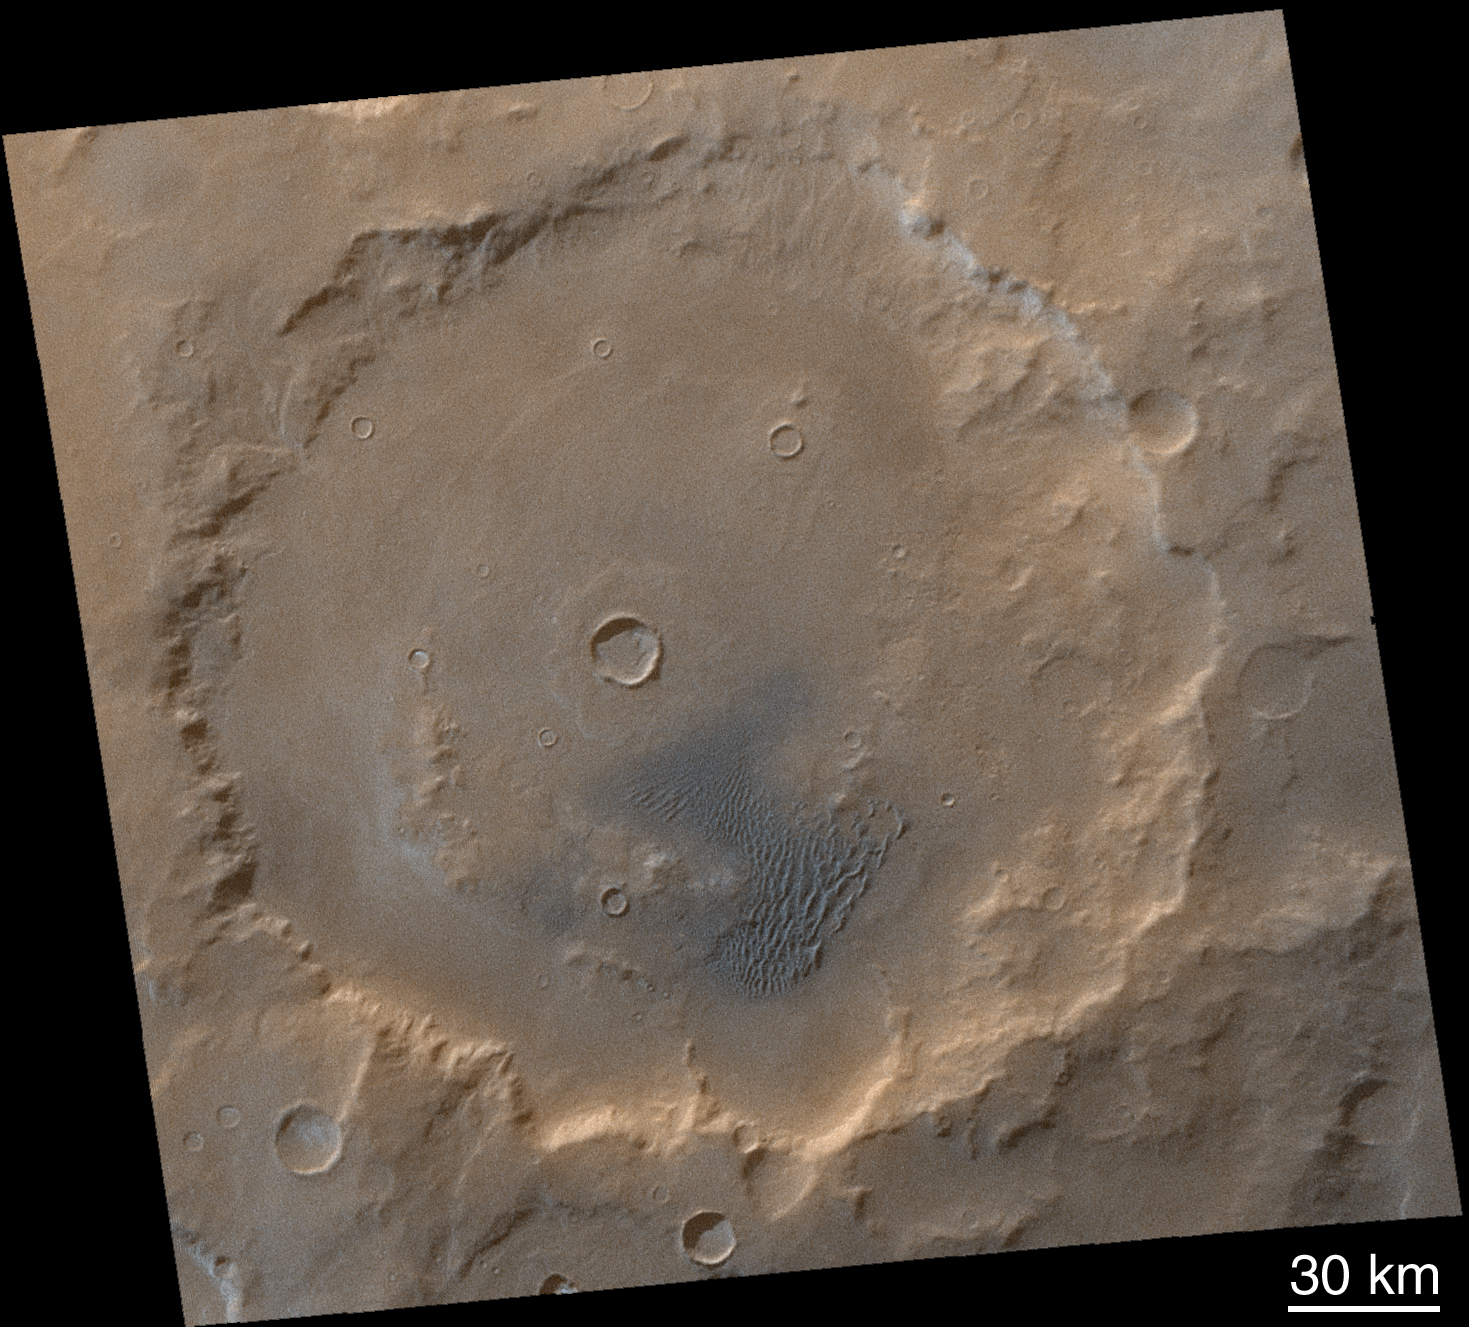

Winter Frosted Dunes in Kaiser Crater

As the Mars Global Surveyor Primary Mission draws to an end, the southern hemisphere of Mars is in the depths of winter. At high latitudes, it is dark most, if not all, of the day. Even at middle latitudes, the sun shines only thinly through a veil of water and carbon dioxide ice clouds, and the ground is so cold that carbon dioxide frosts have formed. Kaiser Crater (47°S, 340°W) is one such place. At a latitude comparable to Seattle, Washington, Duluth, Minnesota, or Helena, Montana, Kaiser Crater is studied primarily because of the sand dune field found within the confines of its walls (lower center of the Mars Orbiter Camera image, above). The normally dark-gray or blue-black sand can be seen in this image to be shaded with light-toned frost. Other parts of the crater are also frosted. Kaiser Crater and its dunes were the subject of an earlier presentation of results. Close-up pictures of these and other dunes in the region show details of their snow-cover, including small avalanches. The two Mars Global Surveyor Mars Orbiter Camera images that comprise this color view (M23-01751 and M23-01752) were acquired on January 26, 2001.

Credit: NASA/JPL/MSSS